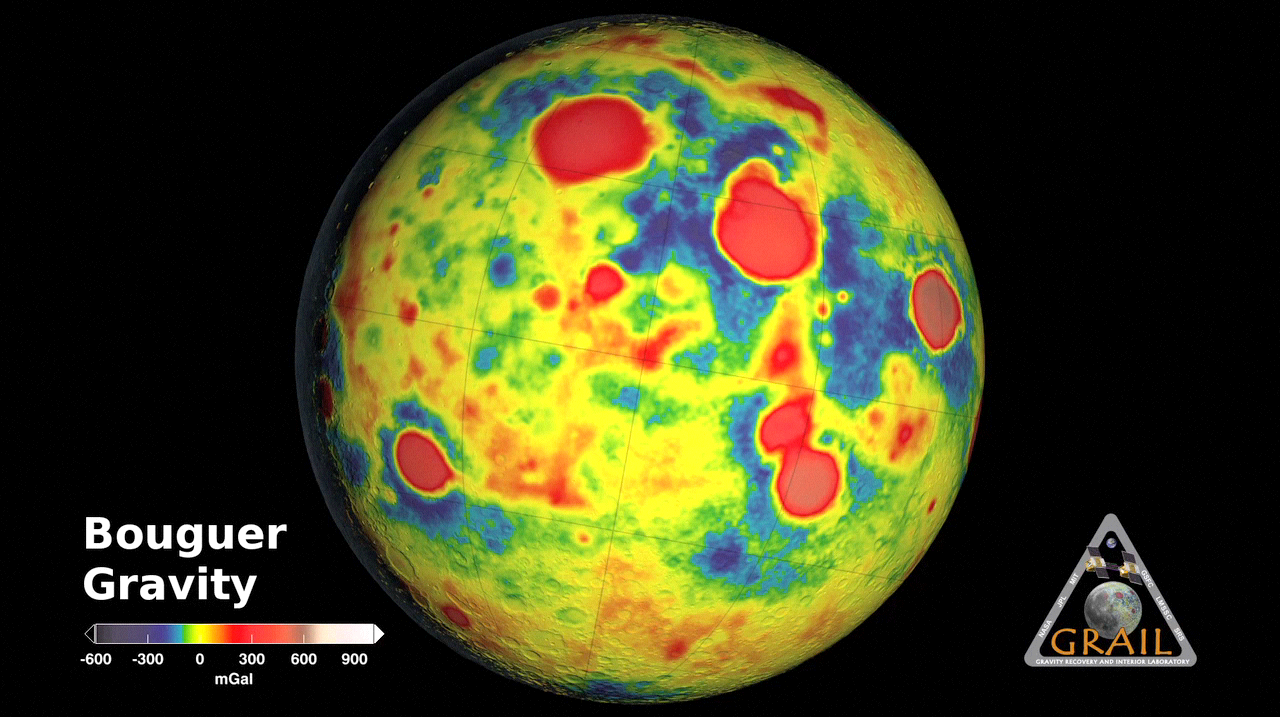

GRAIL’s ‘Bouguer’ Gravity Moon Map

This movie shows the “Bouguer” gravity of Earth’s moon based on data from NASA’s Gravity Recovery and Interior Laboratory (GRAIL) and topography from the Lunar Reconnaissance Orbiter’s Lunar Orbiter Laser Altimeter. Bouguer gravity is what remains from the gravity field when the attraction of surface topography is removed, and therefore represents mass anomalies inside the moon due to either variations in crustal thickness or crust or mantle density. The prominent nearside circular highs (in red) indicate the well-known mass concentrations or “mascons,”but many similar newfound far-side features are also visible.

NASA’s Jet Propulsion Laboratory in Pasadena, Calif., manages the GRAIL mission for NASA’s Science Mission Directorate in Washington. The Massachusetts Institute of Technology, Cambridge, is home to the mission’s principal investigator, Maria Zuber. GRAIL is part of the Discovery Program managed at NASA’s Marshall Space Flight Center in Huntsville, Ala. Lockheed Martin Space Systems in Denver built the spacecraft. The California Institute of Technology in Pasadena manages JPL for NASA.

Credit: NASA/JPL-Caltech/MIT/GSFC